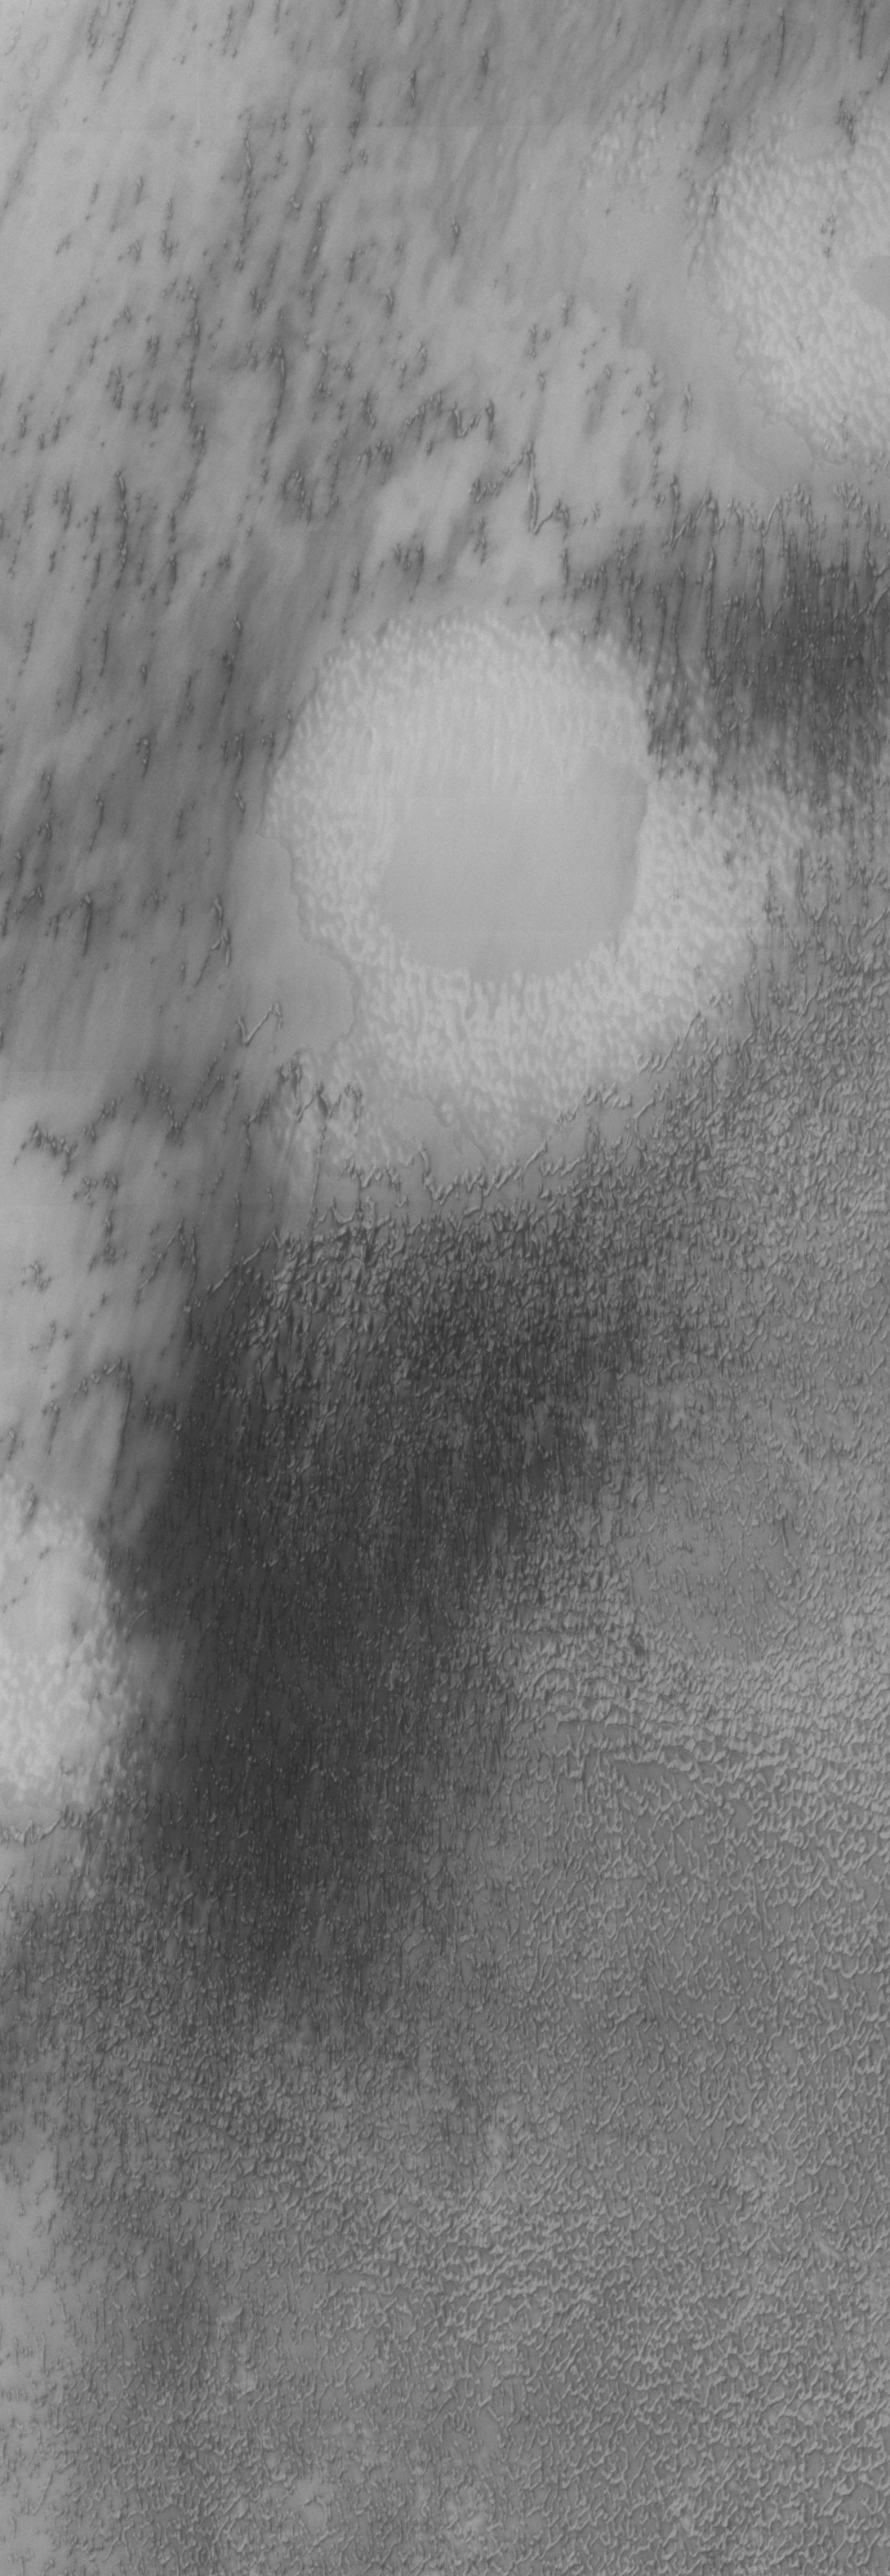

North Polar Erg

Our topic for the weeks of April 4 and April 11 is dunes on Mars. We will look at the north polar sand sea and at isolated dune fields at lower latitudes. Sand seas on Earth are often called “ergs,” an Arabic name for dune field. A sand sea differs from a dune field in two ways: 1) a sand sea has a large regional extent, and 2) the individual dunes are large in size and complex in form.

This VIS image was taken at 81 degrees North latitude during Northern spring. This region of the north polar erg is dominated by a different form of dunes than yesterday’s image.

Image information: VIS instrument. Latitude 81.4, Longitude 121.9 East (238.1 West). 19 meter/pixel resolution.

Note: this THEMIS visual image has not been radiometrically nor geometrically calibrated for this preliminary release. An empirical correction has been performed to remove instrumental effects. A linear shift has been applied in the cross-track and down-track direction to approximate spacecraft and planetary motion. Fully calibrated and geometrically projected images will be released through the Planetary Data System in accordance with Project policies at a later time.

NASA’s Jet Propulsion Laboratory manages the 2001 Mars Odyssey mission for NASA’s Office of Space Science, Washington, D.C. The Thermal Emission Imaging System (THEMIS) was developed by Arizona State University, Tempe, in collaboration with Raytheon Santa Barbara Remote Sensing. The THEMIS investigation is led by Dr. Philip Christensen at Arizona State University. Lockheed Martin Astronautics, Denver, is the prime contractor for the Odyssey project, and developed and built the orbiter. Mission operations are conducted jointly from Lockheed Martin and from JPL, a division of the California Institute of Technology in Pasadena.

Credit: NASA/JPL/Arizona State University